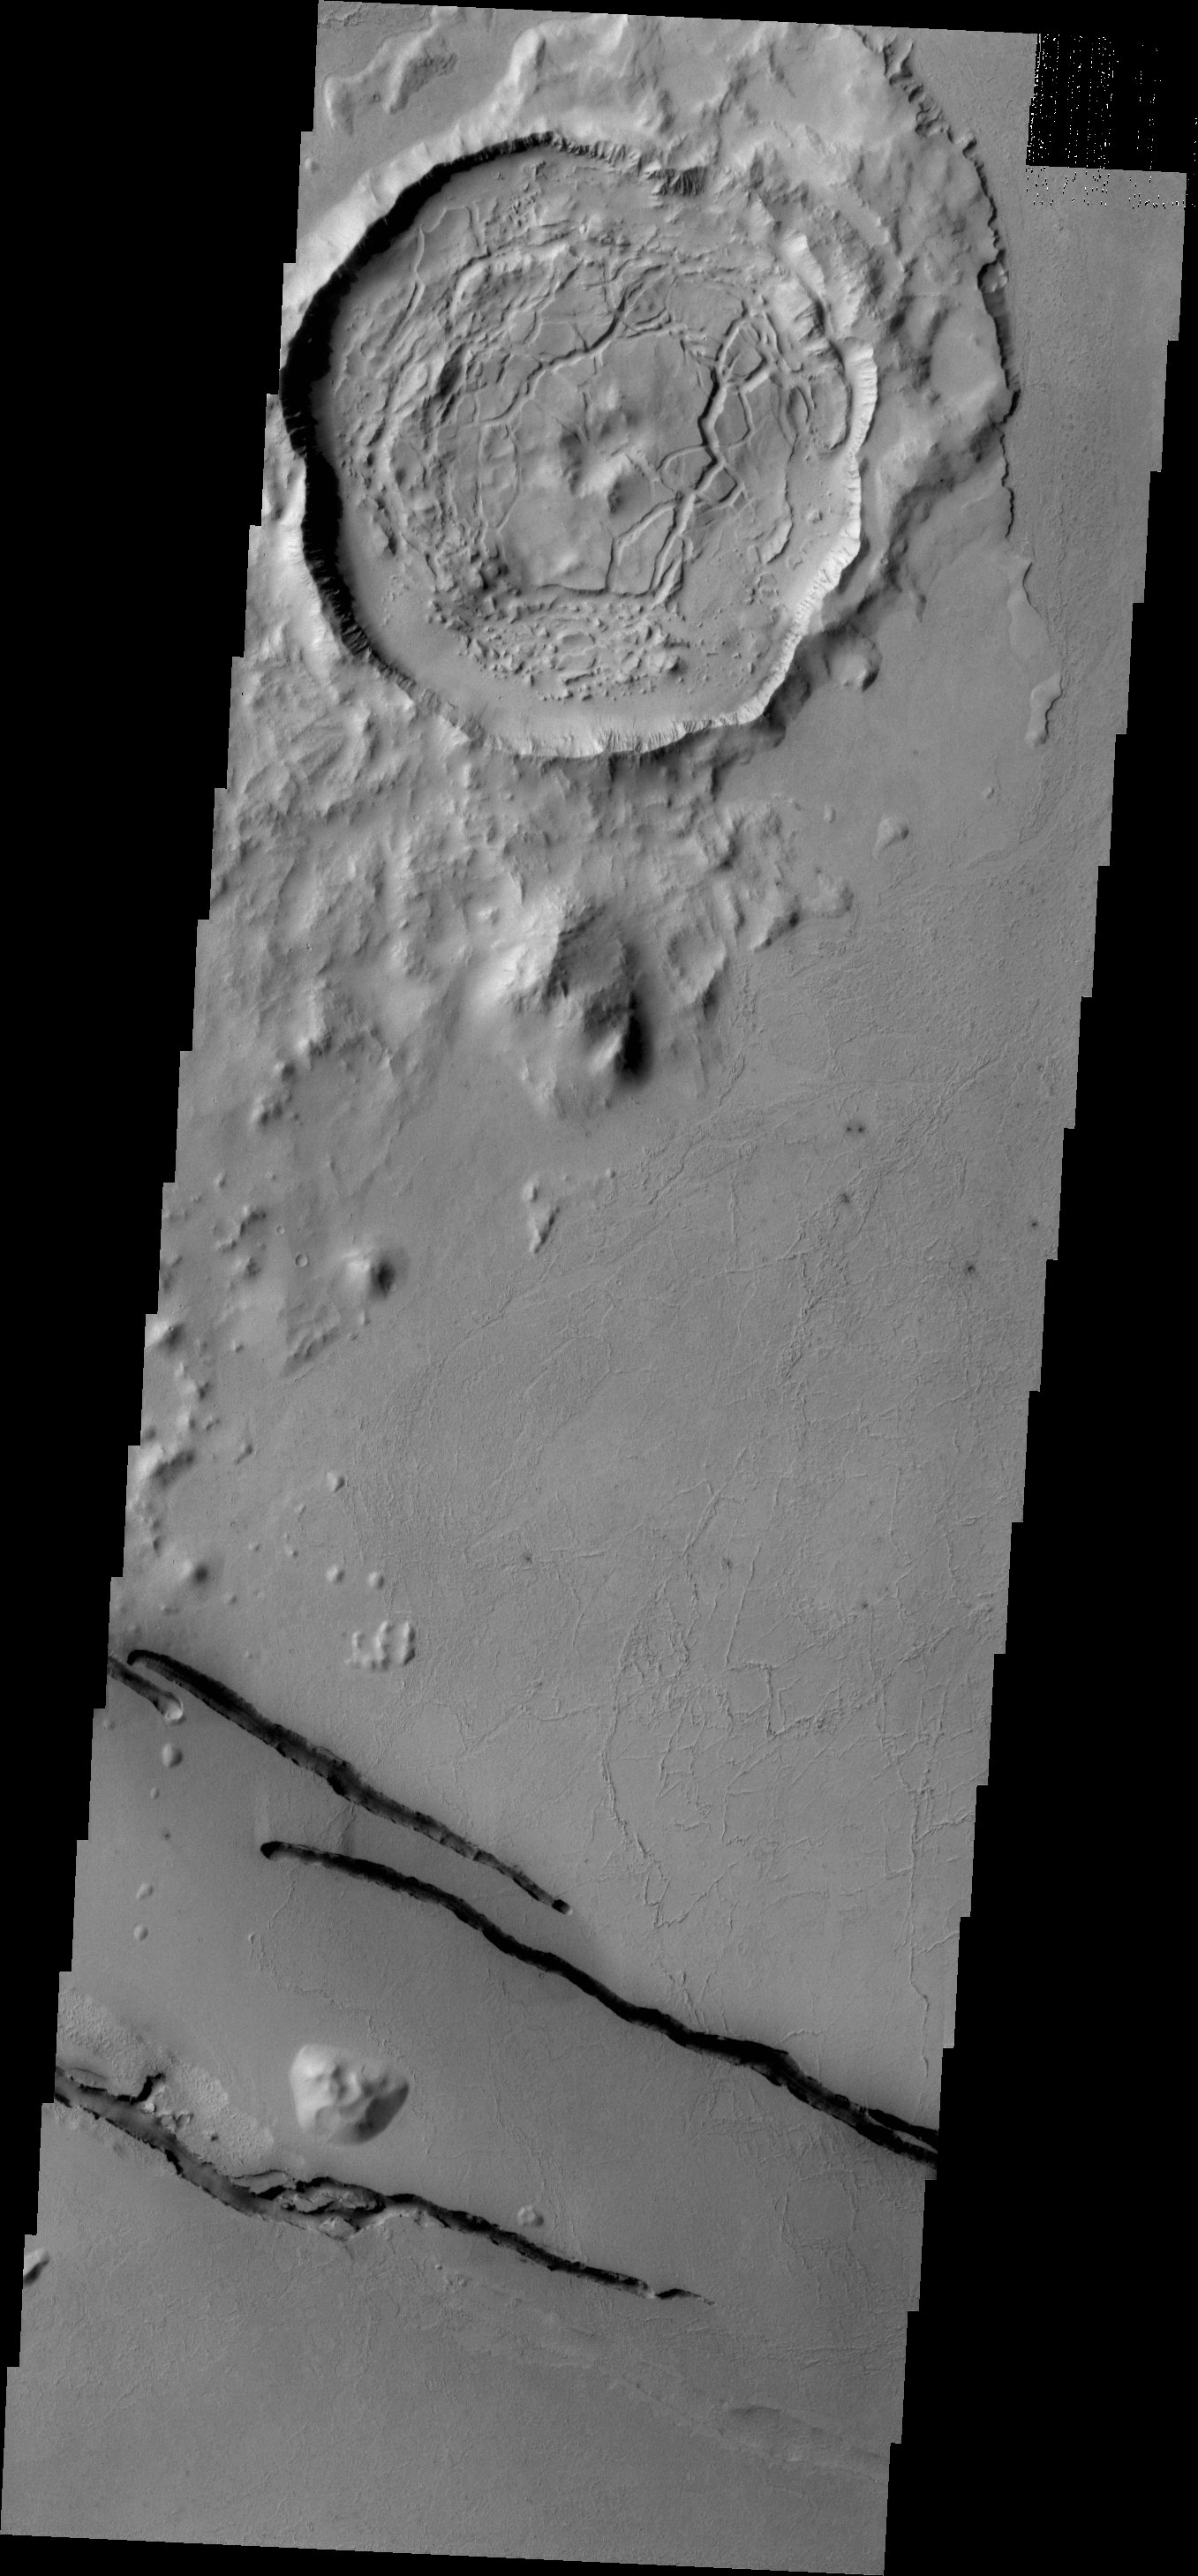

Cerberus Fossae Fractures

The dark fractures in this VIS image are part of Cerberus Fossae.

Credit: NASA/JPL/ASU